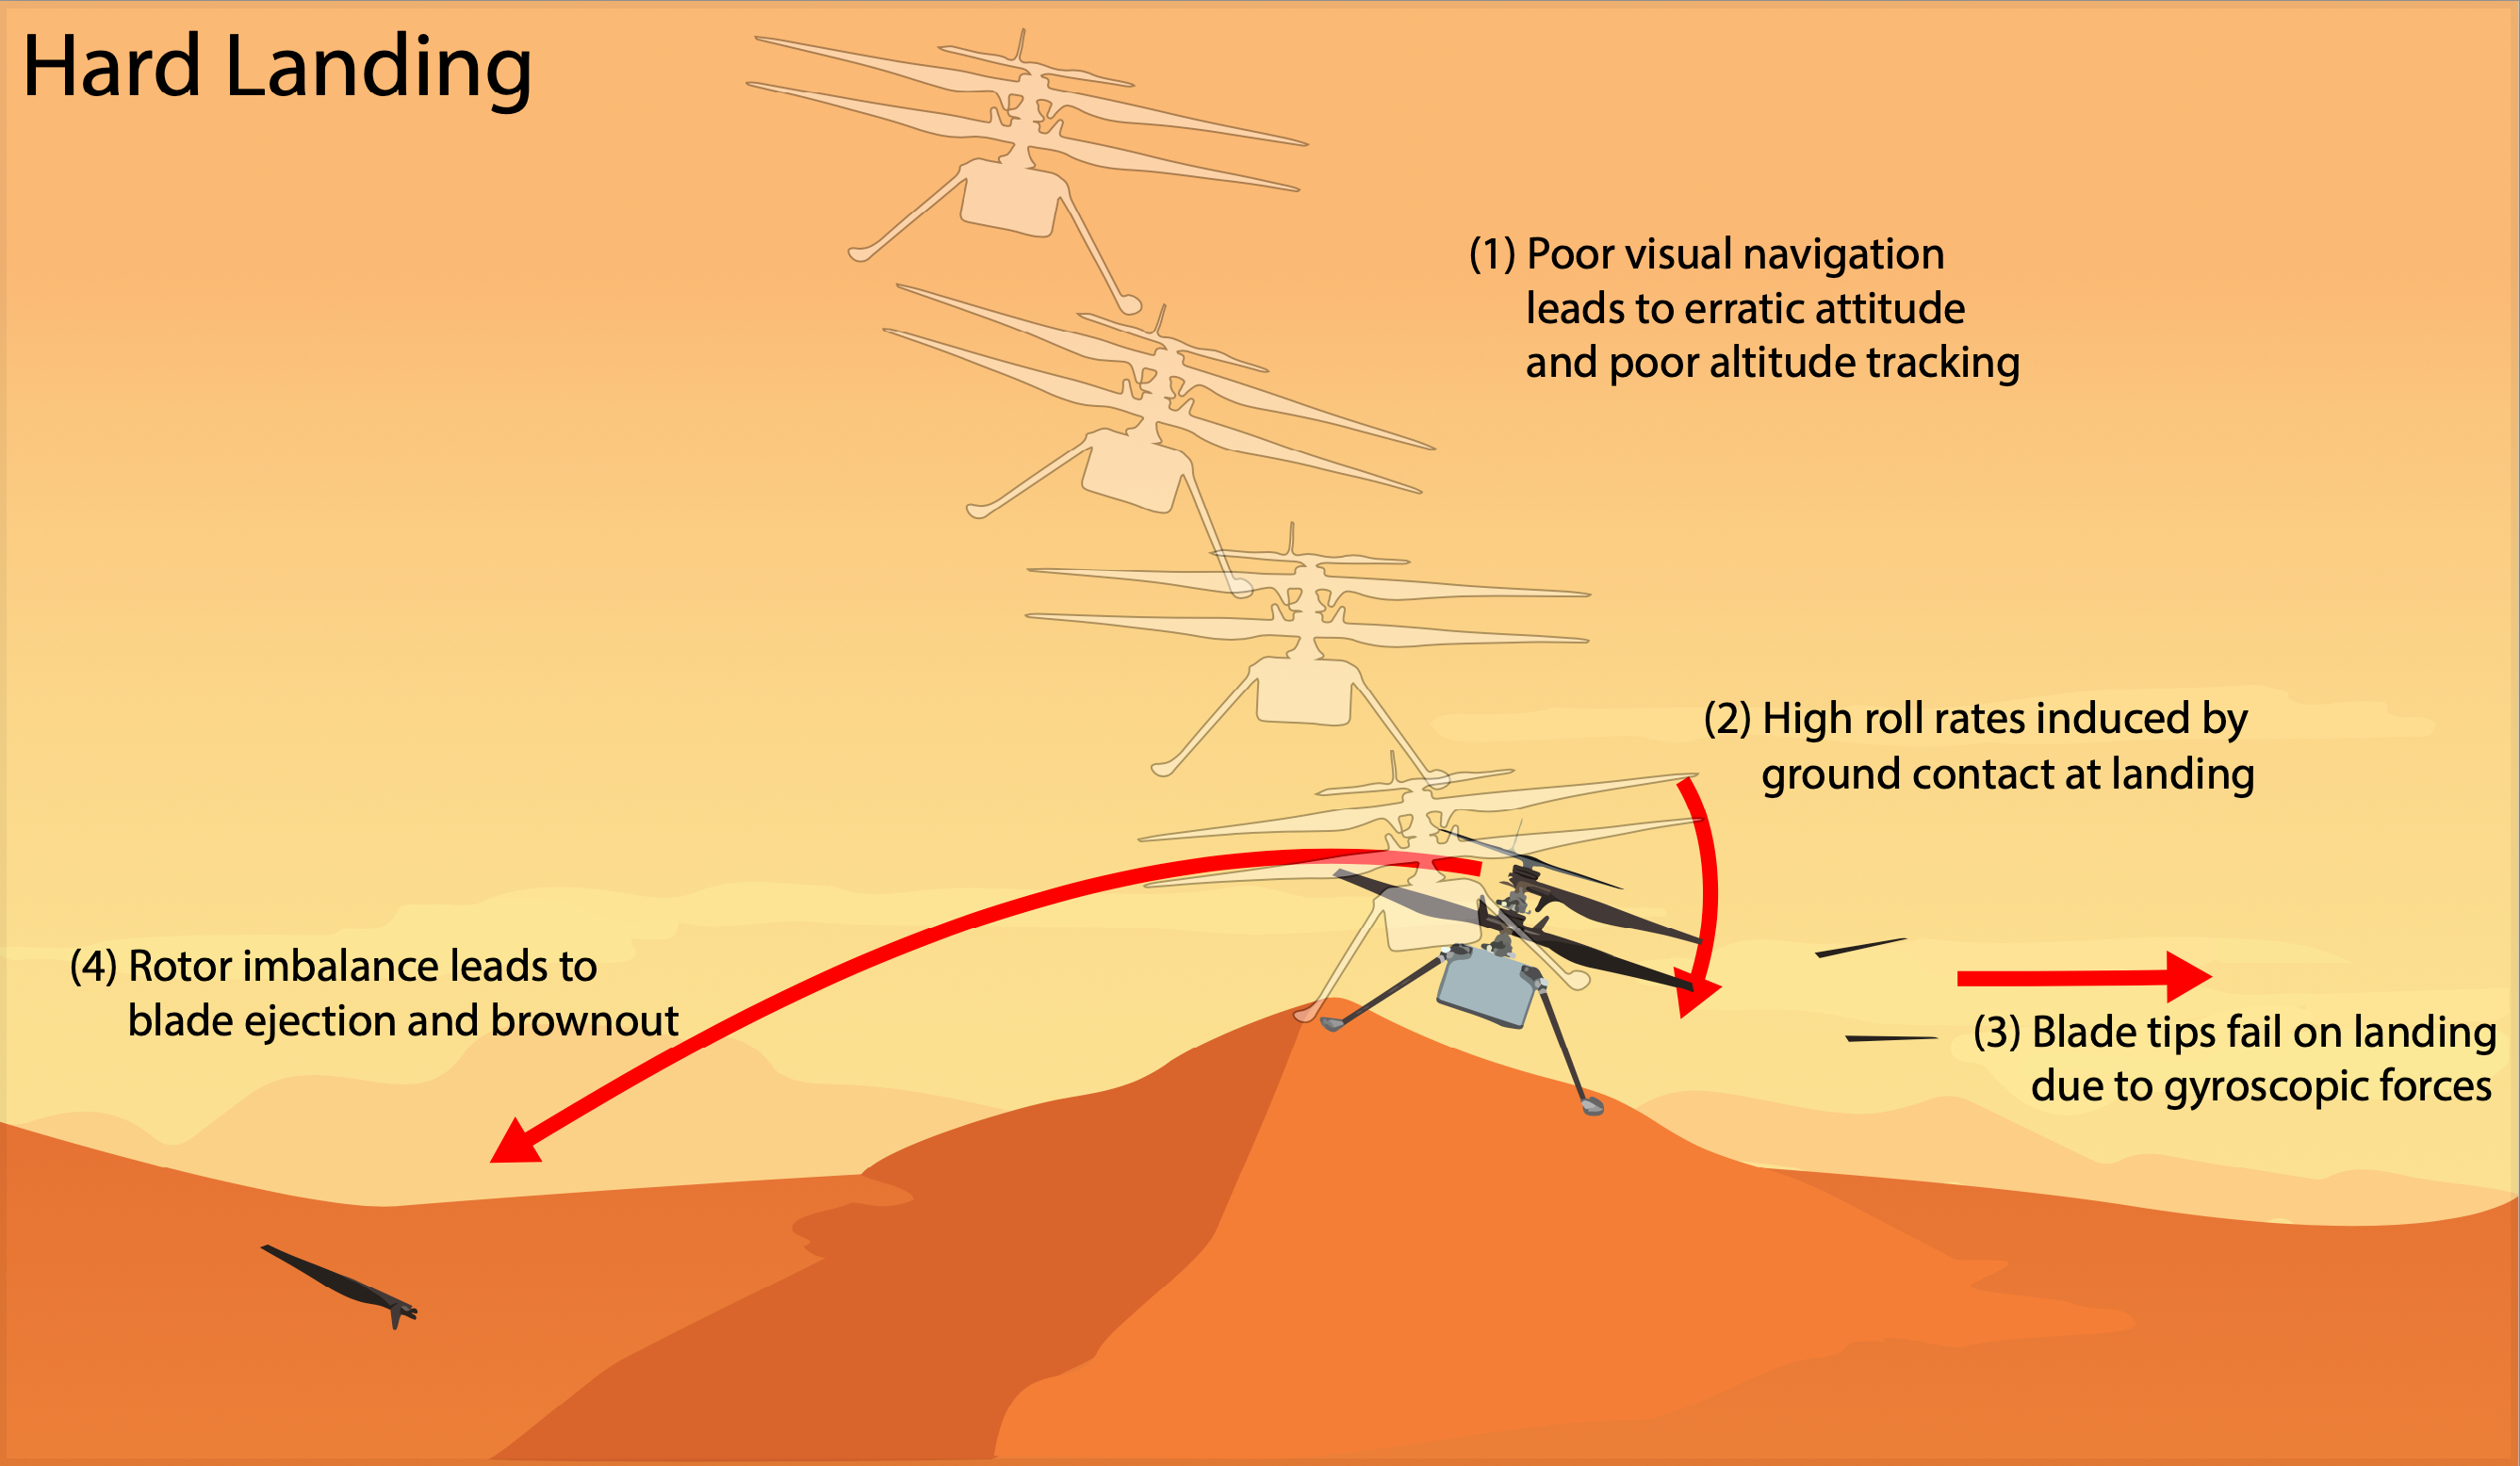

Ingenuity’s Hard Landing

This graphic depicts the most likely scenario for the hard landing NASA’s Ingenuity Mars Helicopter took during its 72nd and final flight on Jan. 18, 2024. Engineers at JPL and AeroVironment, which collaborated with NASA on the helicopter’s design and development, are completing a detailed assessment of the final flight that will be published as an agency technical report.

Flight 72 was planned as a brief vertical hop to assess Ingenuity’s flight systems and photograph the surrounding area. Data from the flight shows Ingenuity climbing to 40 feet (12 meters), hovering, and capturing images. It initiated its descent at 19 seconds, and by 32 seconds the helicopter was back on the surface and had halted communications.

The assessment describes the mostly likely scenario for Flight 72, as follows. Lack of suitable features on the planet’s surface for the helicopter’s navigation system to track resulted in high horizontal velocities at the time the helicopter touched down. This caused a hard impact on a sloping sand ripple, making Ingenuity pitch and roll. The rapid attitude change resulted in loads on the fast-rotating rotor blades beyond their design limits, snapping all four of them off at their weakest point – about a third of the way from the tip. The damaged blades caused excessive vibration in the rotor system, ripping the remainder of one blade from its root and generating an excessive power demand that resulted in loss of communications.

The Ingenuity Mars Helicopter was built by JPL, which manages the project for NASA Headquarters. It is supported by NASA’s Science Mission Directorate. NASA’s Ames Research Center in California’s Silicon Valley and NASA’s Langley Research Center in Hampton, Virginia, provided significant flight performance analysis and technical assistance during Ingenuity’s development. AeroVironment Inc., Qualcomm, and SolAero also provided design assistance and major vehicle components. Lockheed Martin Space designed and manufactured the Mars Helicopter Delivery System. JPL is managed for the agency by Caltech in Pasadena, California.

Credit: NASA/JPL-Caltech